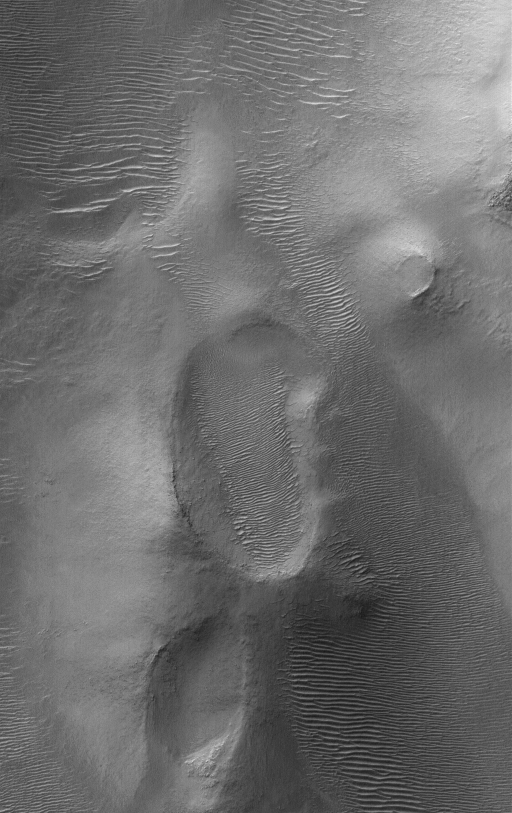

Features in Argyre

28 February 2005
This Mars Global Surveyor (MGS) Orbiter Camera (MOC) image shows landforms, including large, windblown ripples, on the floor of the ancient, giant Argyre impact basin.

Location near: 48.0°S, 42.2°W
Image width: ~3 km (~1.9 mi)
Illumination from: upper left
Season: Southern Winter

Credit: NASA/JPL/Malin Space Science Systems